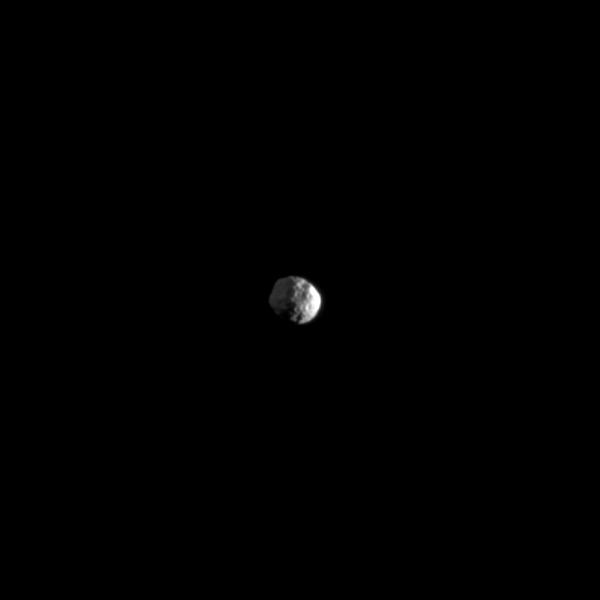

Two Lights on Two-faced Janus

The small moon Janus is illuminated by light from both the sun and Saturn.

This view looks toward the south pole of Janus (179 kilometers, or 111 miles across) which lies on the terminator just below the center of the image. Brightly lit terrain seen on the right is on the leading hemisphere of Janus. Light reflected off Saturn dimly lights the Saturn-facing side of Janus on the top left of the image.

The image was taken in visible light with the Cassini spacecraft narrow-angle camera on May 9, 2009. The view was acquired at a distance of approximately 974,000 kilometers (605,000 miles) from Janus and at a sun-Janus-spacecraft, or phase, angle of 99 degrees. Image scale is 6 kilometers (4 miles) per pixel.

The Cassini-Huygens mission is a cooperative project of NASA, the European Space Agency and the Italian Space Agency. The Jet Propulsion Laboratory, a division of the California Institute of Technology in Pasadena, manages the mission for NASA’s Science Mission Directorate, Washington, D.C. The Cassini orbiter and its two onboard cameras were designed, developed and assembled at JPL. The imaging operations center is based at the Space Science Institute in Boulder, Colo.

Credit: NASA/JPL/Space Science Institute